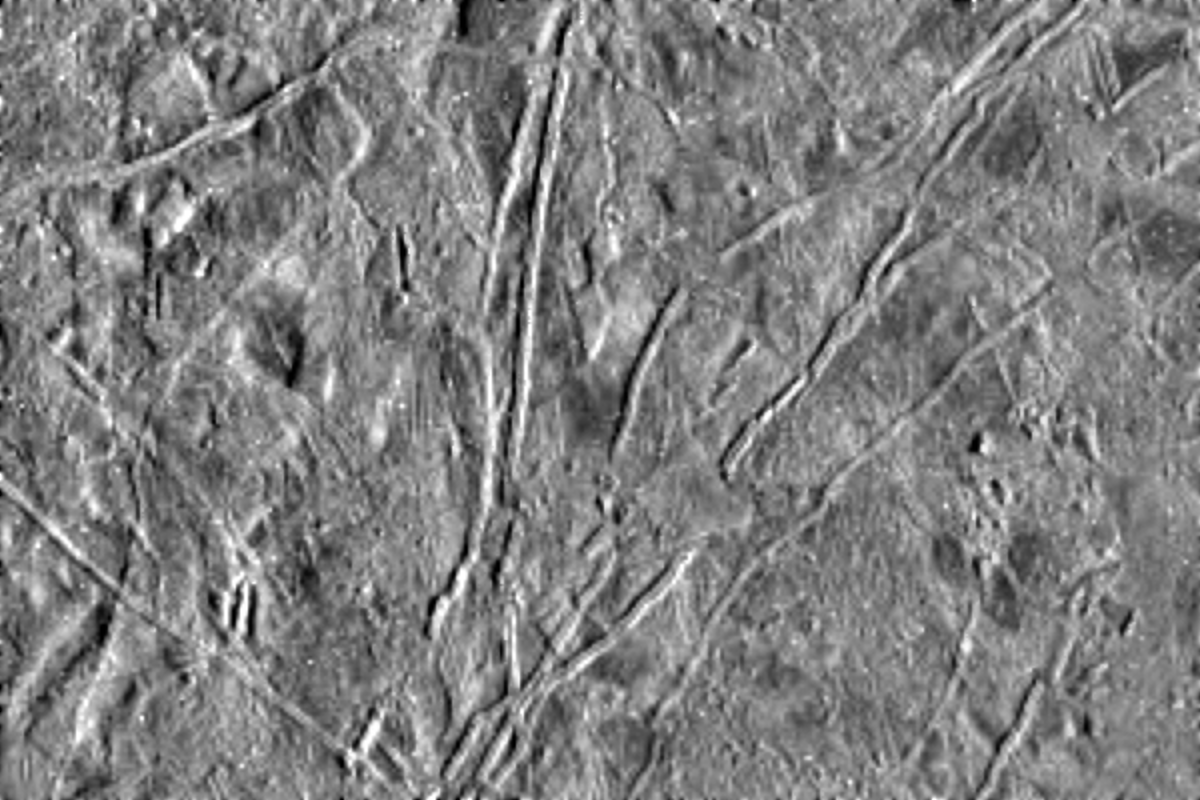

Flows on Europa

The icy surface of Europa, one of the moons of Jupiter, was photographed by the Galileo spacecraft on its fourth orbit around Jupiter. The area shown here is about 77 miles (124 kilometers) by 115 miles (186 kilometers) across and shows features as small as a half a mile (800 meters) across. Thick, lobate flows, the first seen on Europa or any of the icy satellites of Jupiter, are visible in several areas, including the lower right quarter of the picture where one flow cuts across a prominent ridge. Most of the ridges on the left side of the picture appear to be partly buried or subdued by flows. The ice-rich surface of Europa suggests that the flows might also be ice, perhaps erupted onto the surface from the interior as viscous, glacierlike masses.

This picture was taken by the solid state imaging television camera on board the Galileo spacecraft at a distance of 39,191 miles (63,490 kilometers). The picture is centered at 319.5 degrees West, 5.11 degrees North; north is toward the top of the image with the sun shining from the right to the left.

The Jet Propulsion Laboratory, Pasadena, CA manages the mission for NASA’s Office of Space Science, Washington, DC.

Credit: NASA/JPL